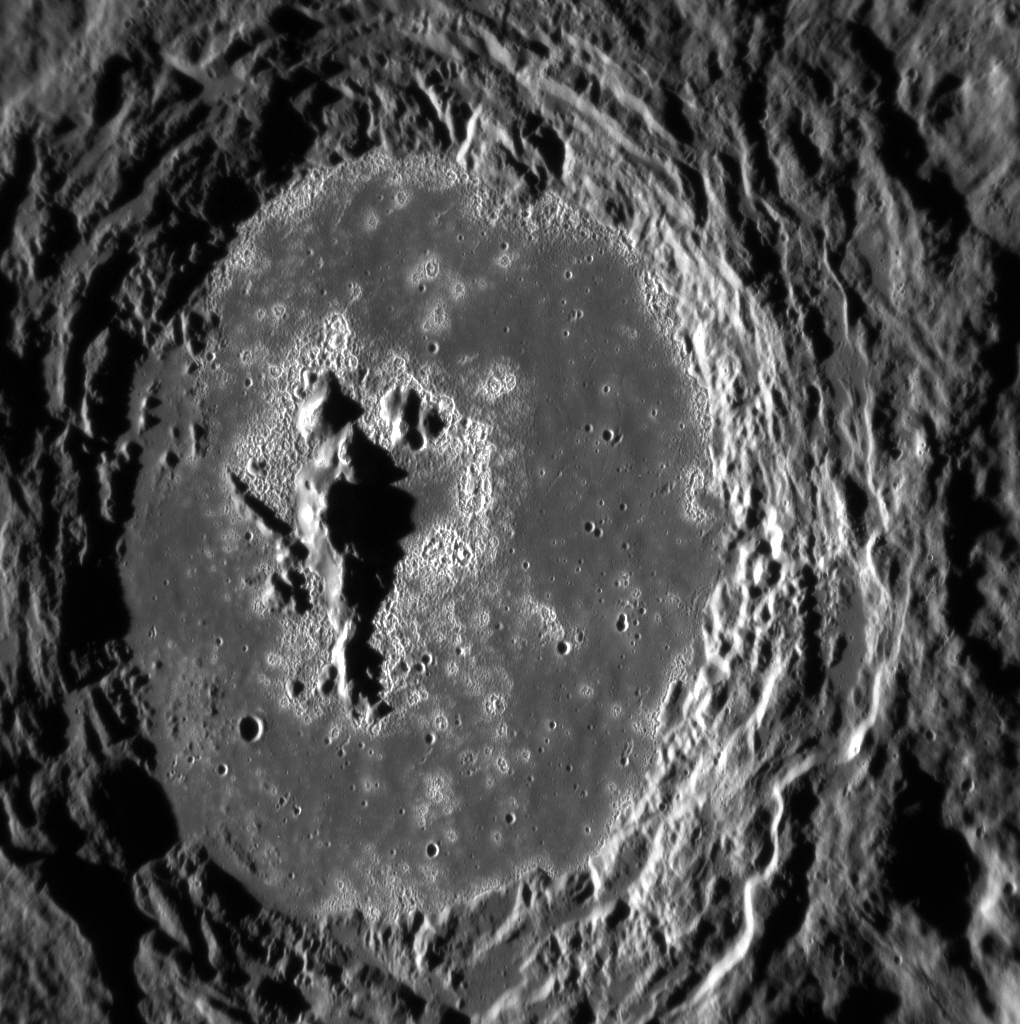

A Late Holloween

The Warhol crater hosts one of the best collections of hollows found on Mercury’s surface. The crater’s central peak is surrounded by a network of small hollows and a smooth floor formed from impact melt. The hollows seen in the Warhol crater have high albedos, making them easy to see.

This image was acquired as a high-resolution targeted observation. Targeted observations are images of a small area on Mercury’s surface at resolutions much higher than the 200-meter/pixel morphology base map. It is not possible to cover all of Mercury’s surface at this high resolution, but typically several areas of high scientific interest are imaged in this mode each week.

Date acquired: September 23, 2013
Image Mission Elapsed Time (MET): 22253846
Image ID: 4875892
Instrument: Narrow Angle Camera (NAC) of the Mercury Dual Imaging System (MDIS)
Center Latitude: -2.55°
Center Longitude: 354.1° E
Resolution: 79 meters/pixel
Scale:Warhol is about 91 km (~57 mi.) in diameter
Incidence Angle: 78.5°
Emission Angle: 35.1°
Phase Angle: 113.6°

The MESSENGER spacecraft is the first ever to orbit the planet Mercury, and the spacecraft’s seven scientific instruments and radio science investigation are unraveling the history and evolution of the Solar System’s innermost planet. MESSENGER acquired over 150,000 images and extensive other data sets. MESSENGER is capable of continuing orbital operations until early 2015.

For information regarding the use of images, see the MESSENGER image use policy.

Credit: NASA/Johns Hopkins University Applied Physics Laboratory/Carnegie Institution of Washington